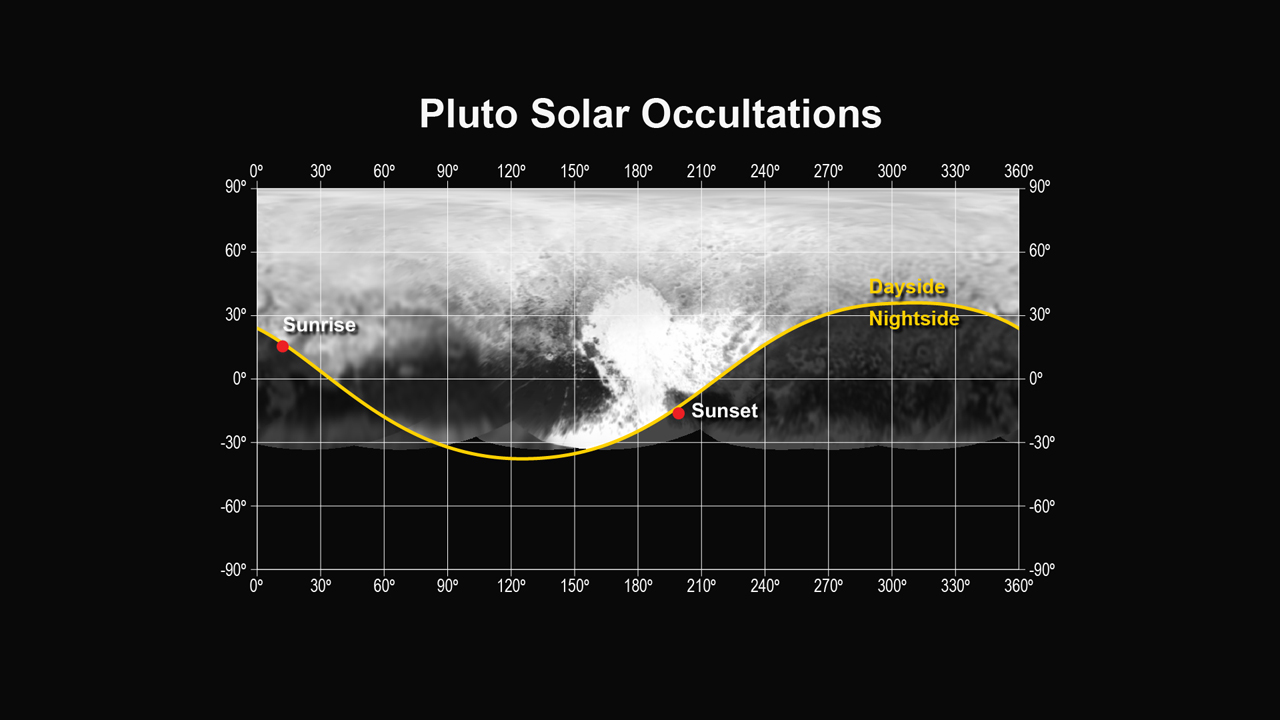

Pluto Solar Occultations

This figure shows the locations of the sunset and sunrise solar occultations observed by the Alice instrument on the New Horizons spacecraft. The sunset occultation occurred just south of the “heart” region of Pluto, from a range of 30,120 miles (48,200 km), while the sunrise occurred just north of the “whale tail”, from a range of 35,650 miles (57,000 km).

The Johns Hopkins University Applied Physics Laboratory in Laurel, Maryland, designed, built, and operates the New Horizons spacecraft, and manages the mission for NASA’s Science Mission Directorate. The Southwest Research Institute, based in San Antonio, leads the science team, payload operations and encounter science planning. New Horizons is part of the New Frontiers Program managed by NASA’s Marshall Space Flight Center in Huntsville, Alabama.

Credit: NASA/Johns Hopkins University Applied Physics Laboratory/Southwest Research Institute